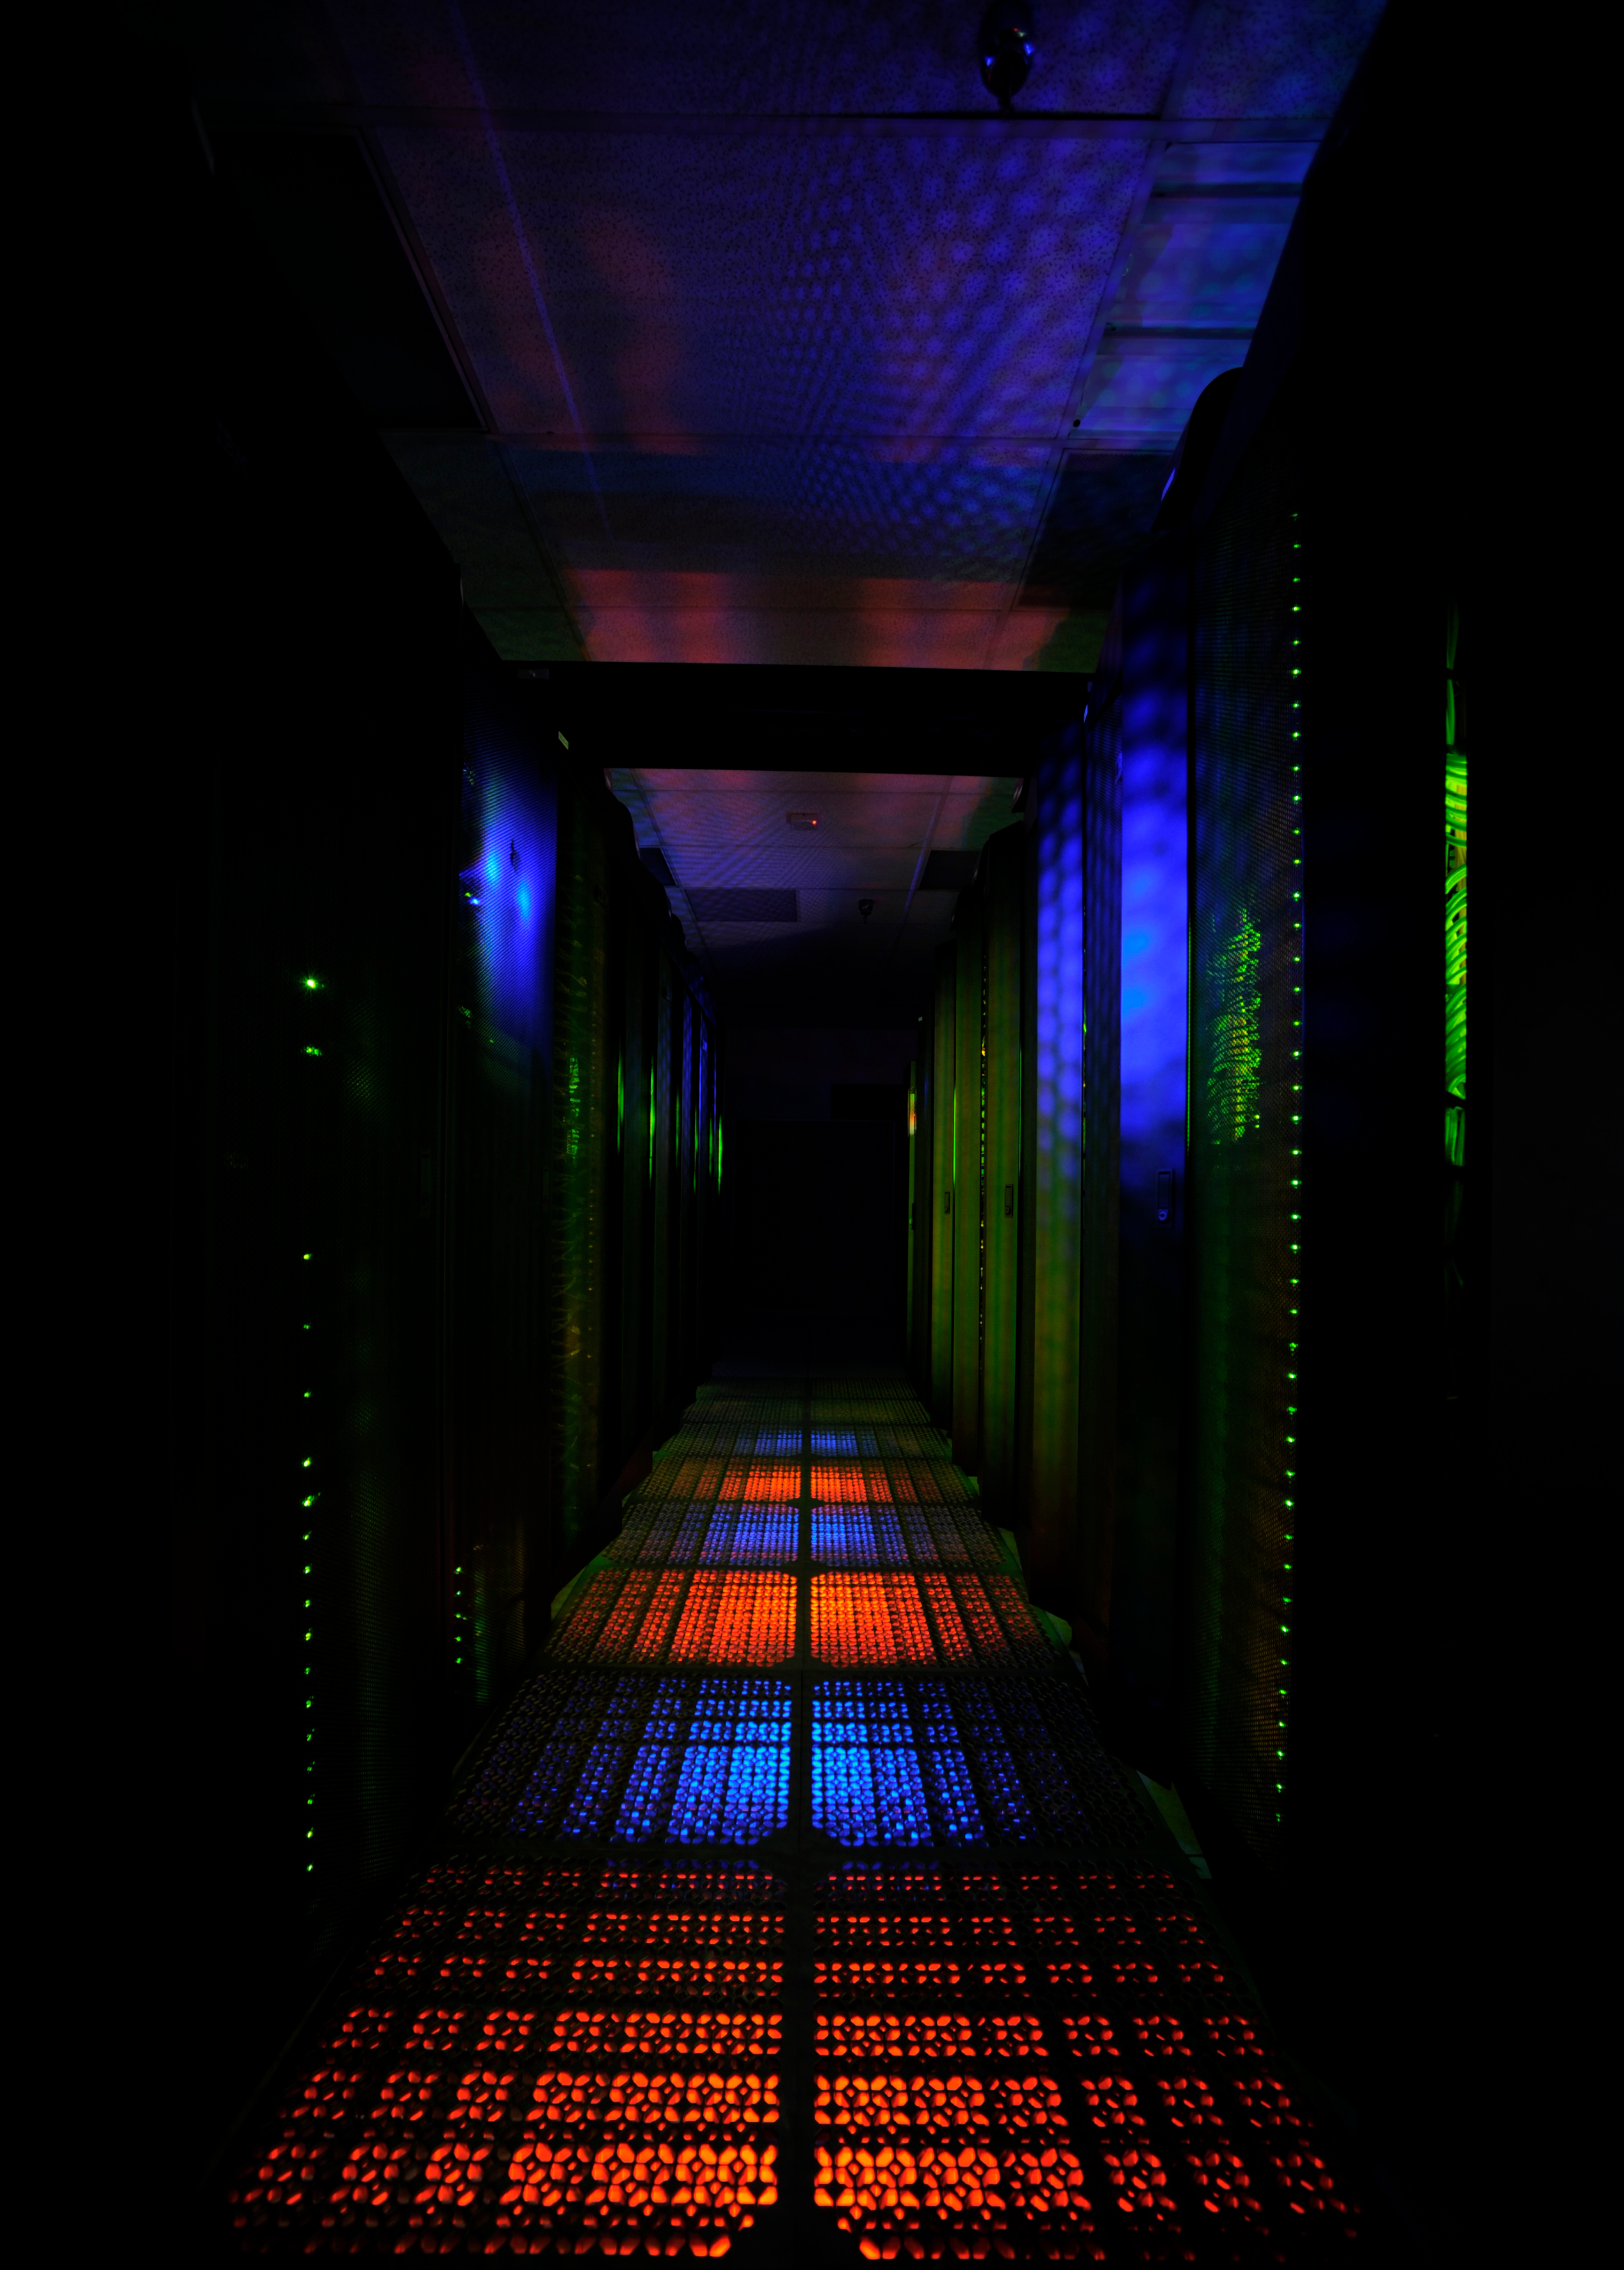

Discover Supercomputer 5

Two rows of the “Discover” supercomputer at the NASA Center for Climate Simulation (NCCS) contain more than 4,000 computer processors. Discover has a total of nearly 15,000 processors.

Credit: NASA/Pat Izzo